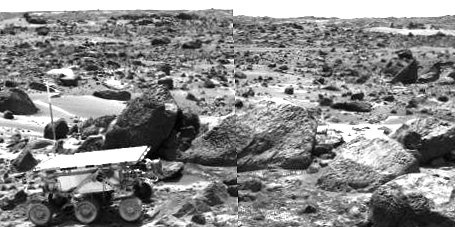

Sojourner Rover Leaving the “Rock Garden” – Left Eye

This is the left image of a stereo image pair taken on the afternoon of Sol 71 (September 14) shows Sojourner leaving the “Rock Garden,” an assemblage of large rocks behind and to the right of the rover. Sojourner’s last target was the rock “Stimpy,” seen at the far right.

This image and PIA01569 (right eye) make up a stereo pair.

Mars Pathfinder is the second in NASA’s Discovery program of low-cost spacecraft with highly focused science goals. The Jet Propulsion Laboratory, Pasadena, CA, developed and manages the Mars Pathfinder mission for NASA’s Office of Space Science, Washington, D.C. JPL is an operating division of the California Institute of Technology (Caltech).

Photojournal note: Sojourner spent 83 days of a planned seven-day mission exploring the Martian terrain, acquiring images, and taking chemical, atmospheric and other measurements. The final data transmission received from Pathfinder was at 10:23 UTC on September 27, 1997. Although mission managers tried to restore full communications during the following five months, the successful mission was terminated on March 10, 1998.

Credit: NASA/JPL